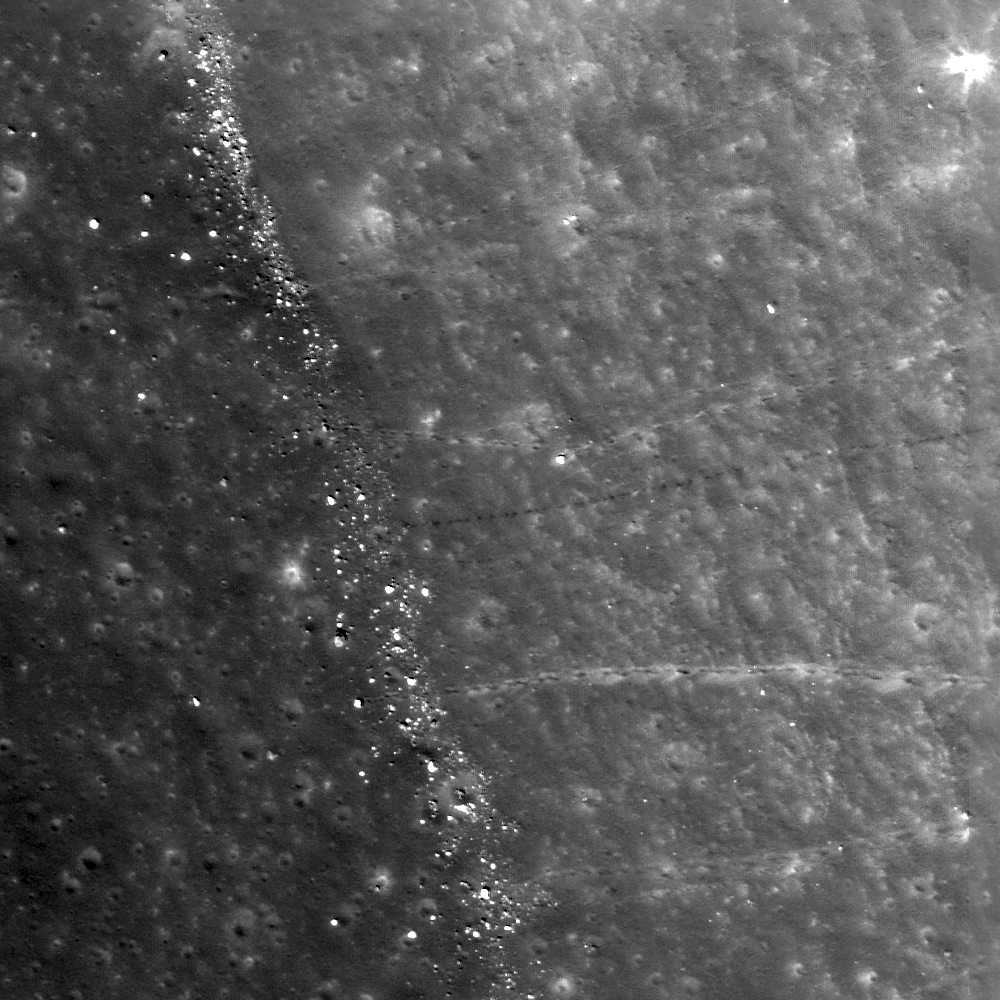

Boulder Trails in Menelaus Crater

Boulder trails are common to the interior of Menelaus crater as materials erode from higher topography and roll toward the crater floor. Downhill is to the left, image width is 500 meters (1640 feet), LROC NAC M139802338L.

NASA’s Goddard Space Flight Center built and manages the mission for the Exploration Systems Mission Directorate at NASA Headquarters in Washington. The Lunar Reconnaissance Orbiter Camera was designed to acquire data for landing site certification and to conduct polar illumination studies and global mapping. Operated by Arizona State University, LROC consists of a pair of narrow-angle cameras (NAC) and a single wide-angle camera (WAC). The mission is expected to return over 70 terabytes of image data.

Credit: NASA/GSFC/Arizona State University